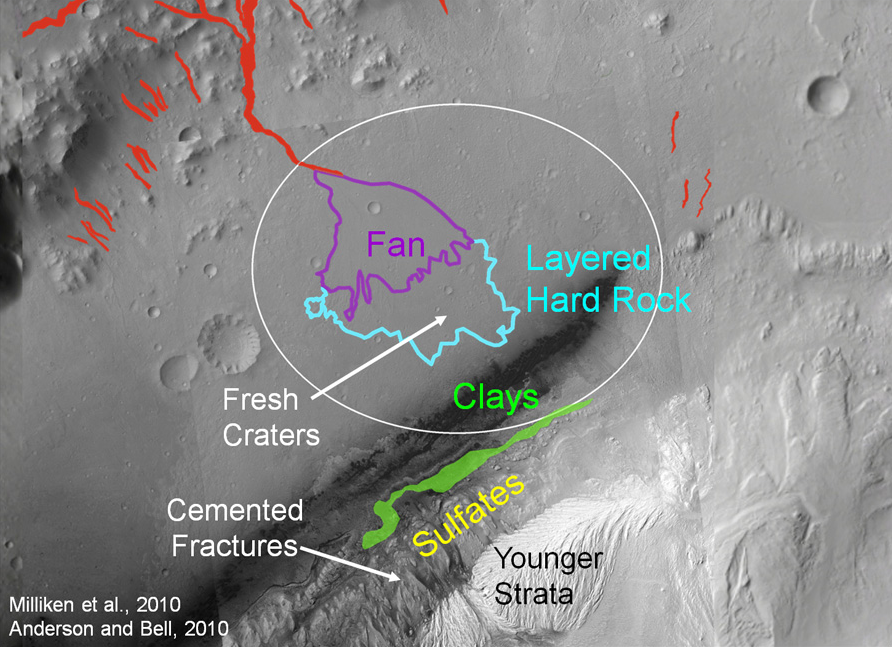

Attractions for Study in and near Curiosity’s Selected Landing Site

The area in and near the landing site selected for landing of NASA’s Mars Science Laboratory offers a diversity of possible targets for examination by the mission’s rover, Curiosity.

For scale, the landing target ellipse indicated on this image is 12.4 miles (20 kilometers) by 15.5 miles (25 kilometers).

The Mars Science Laboratory spacecraft is being prepared for launch during the period Nov. 25 to Dec. 18, 2011. In a prime mission lasting one Martian year — nearly two Earth years — after landing, researchers will use the rover’s tools to study whether the landing region has had environmental conditions favorable for supporting microbial life and for preserving clues about whether life existed.

NASA’s Jet Propulsion Laboratory, a division of the California Institute of Technology in Pasadena, manages the Mars Science Laboratory Project for NASA’s Science Mission Directorate in Washington.

Credit: NASA/JPL-Caltech